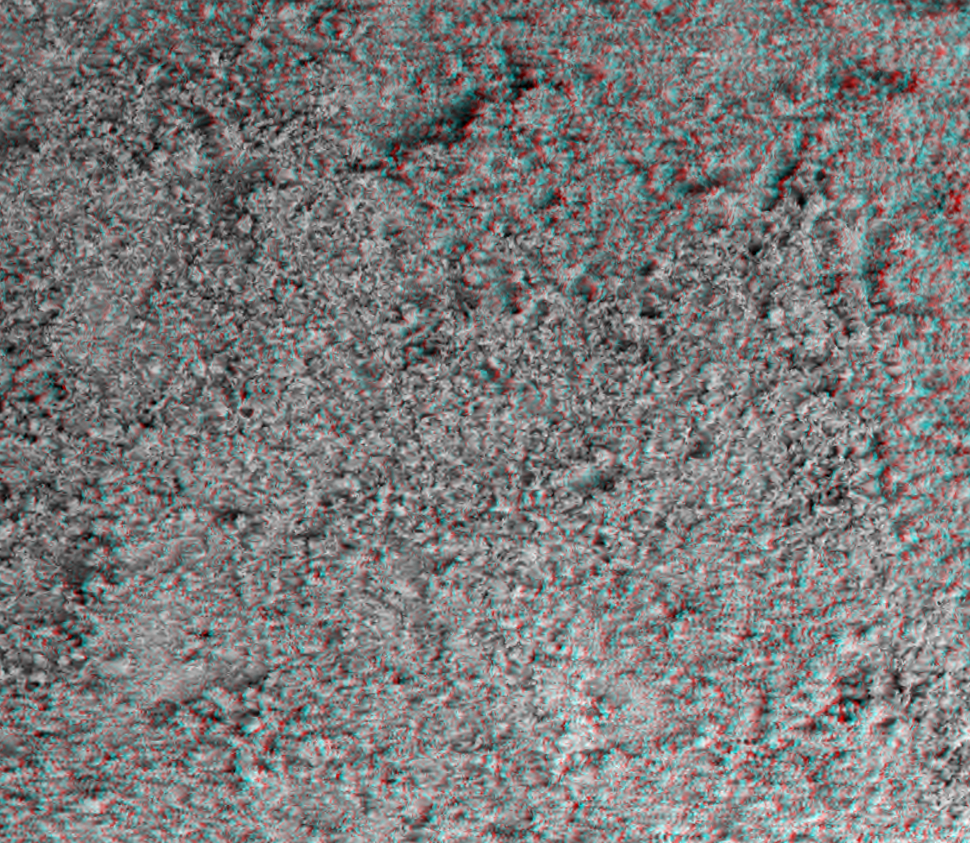

Martian Soil in 3-D

This image taken by the microscopic imager on the Mars Exploration Rover Spirit shows the powdery soil of Mars in 3-D. It is the sharpest look yet at the surface of another planet. The microscopic imager is located on the rover’s instrument deployment device, or “arm.”

Credit: NASA/JPL/US Geological Survey